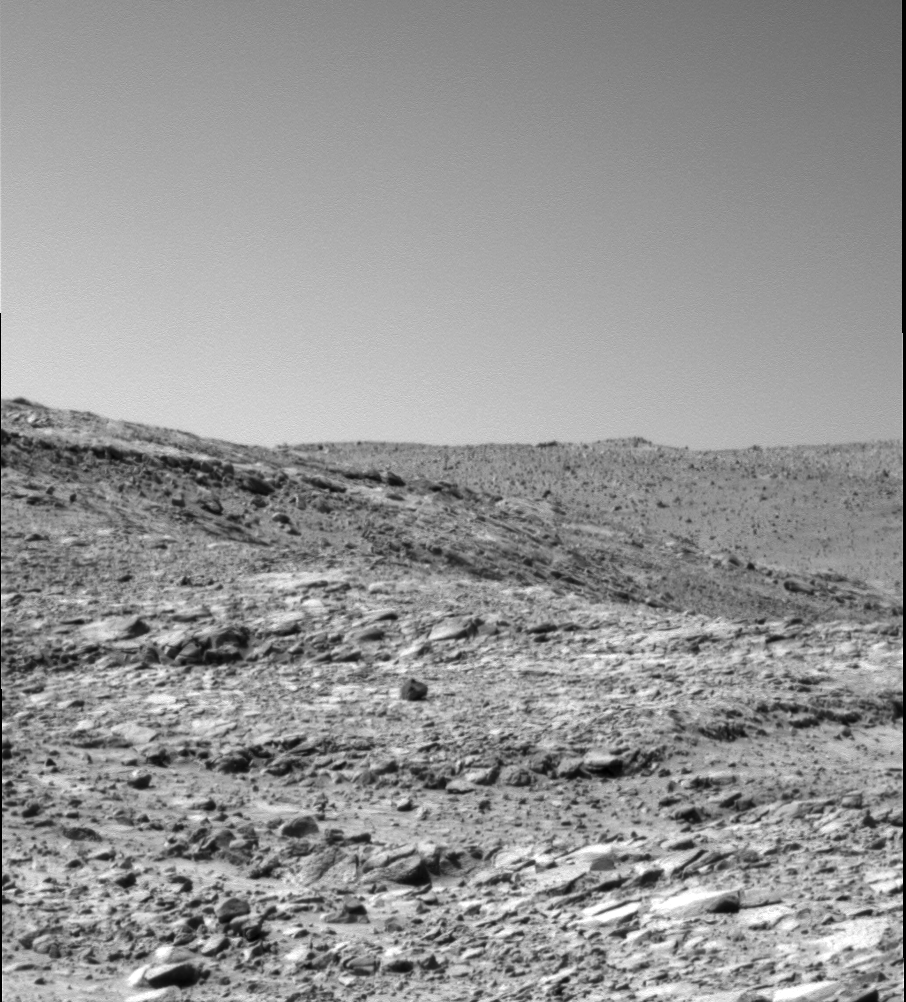

Where the Rocks Reside

This image taken by the Mars Exploration Rover Spirit shows an outcrop of layered bedrock in the “Columbia Hills.” It was taken by the rover’s panoramic camera on sol 217 (Aug. 13, 2004).

Credit: NASA/JPL/Cornell